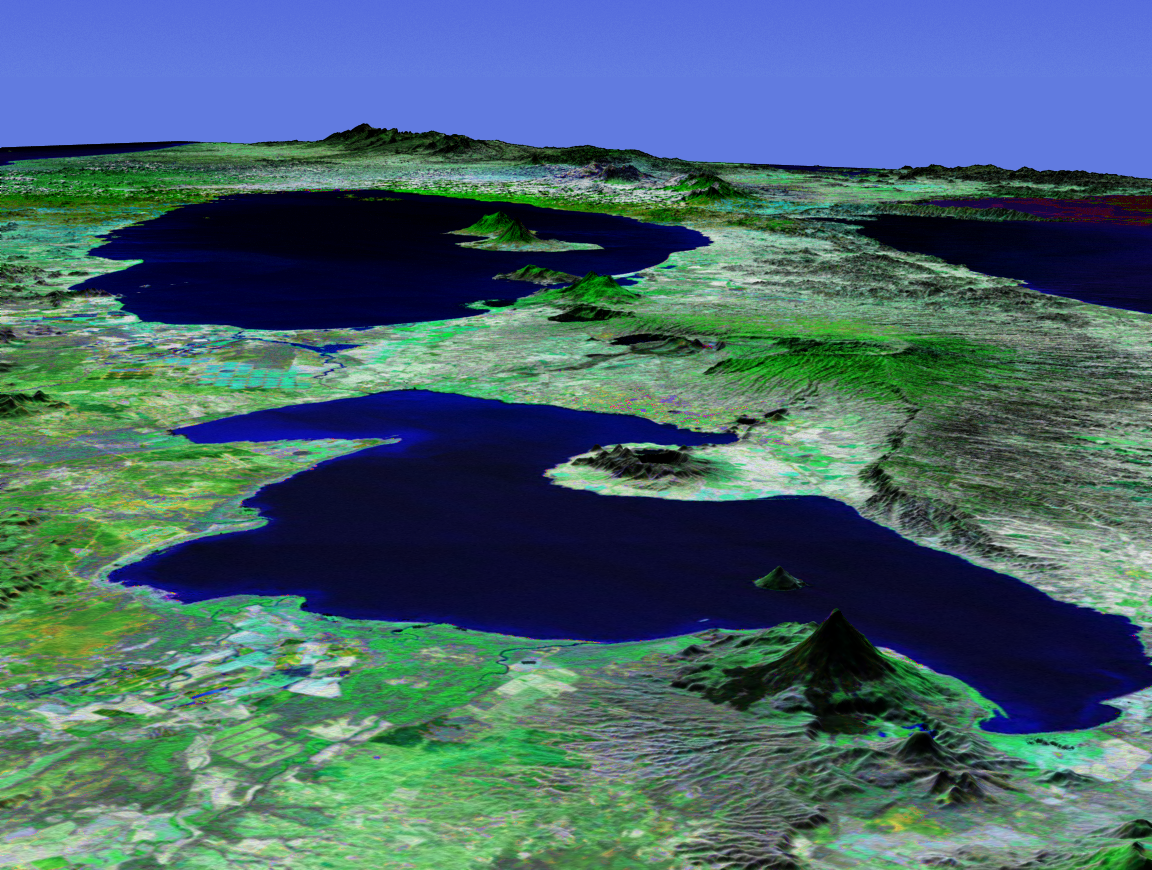

Perspective View with Landsat Overlay, Lakes Managua and Nicaragua

This perspective view shows Lakes Managua and Nicaragua near the Pacific coast of Nicaragua. Lake Managua is the 65-kilometer (40-mile)-long fresh water lake in the foreground of this south-looking view, emptying via the Tipitapa River into the much larger Lake Nicaragua in the distance. The capital city of Managua, with a population of more than 500,000, is located along the southern shore of Lake Managua, the area with the highest population density in Nicaragua.

The physical setting of Lake Managua is dominated by the numerous volcanic features aligned in a northwest-southeast axis. The cone-like feature in the foreground is Momotombo, a 1,280-meter (4,199-foot)-high stratovolcano located on the northwest end of the lake. Two water-filled volcanic craters (Apoyegue and Jiloa volcanoes) reside on the Chiltepe Peninsula protruding into the lake from the west. Two volcanoes can also be seen on the island of Ometepe in Lake Nicaragua: El Maderas rising to 1,394 meters (4,573 feet) and the active El Conception at 1,610 meters (5,282 feet).

This three-dimensional perspective view was generated using topographic data from the Shuttle Radar Topography Mission (SRTM) and an enhanced false-color Landsat 7 satellite image. Colors are from Landsat bands 5, 4, and 2 as red, green and blue, respectively. Topographic expression is exaggerated two times.

Landsat has been providing visible and infrared views of the Earth since 1972. SRTM elevation data matches the 30-meter resolution of most Landsat images and will substantially help in analyses of the large and growing Landsat image archive. The Landsat 7 Thematic Mapper image used here was provided to the SRTM by the United States Geological Survey, Earth Resources Observation Systems (EROS) Data Center, Sioux Falls, S.D.

Elevation data used in this image was acquired by the SRTM aboard the Space Shuttle Endeavour, launched on February 11, 2000. SRTM used the same radar instrument that comprised the Spaceborne Imaging Radar-C/X-Band Synthetic Aperture Radar (SIR-C/X-SAR) that flew twice on the Space Shuttle Endeavour in 1994. SRTM was designed to collect three-dimensional measurements of the Earth’s surface. To collect the 3-D data, engineers added a 60-meter-long (200-foot) mast, installed additional C-band and X-band antennas, and improved tracking and navigation devices. The mission is a cooperative project between NASA, the National Imagery and Mapping Agency (NIMA) of the U.S. Department of Defense (DoD), and the German and Italian space agencies. It is managed by NASA’s Jet Propulsion Laboratory, Pasadena, Calif., for NASA’s Earth Science Enterprise, Washington, D.C.

Size: scale varies in this perspective image
Location: 12.1 degrees North latitude, 86.1degrees West longitude
Orientation: looking South
Image Data: Landsat bands 5, 4, 3 as red, green, blue respectively
Original Data Resolution: SRTM 30 meters (99 feet)
Date Acquired: February 2000 (SRTM)

Credit: NASA/JPL